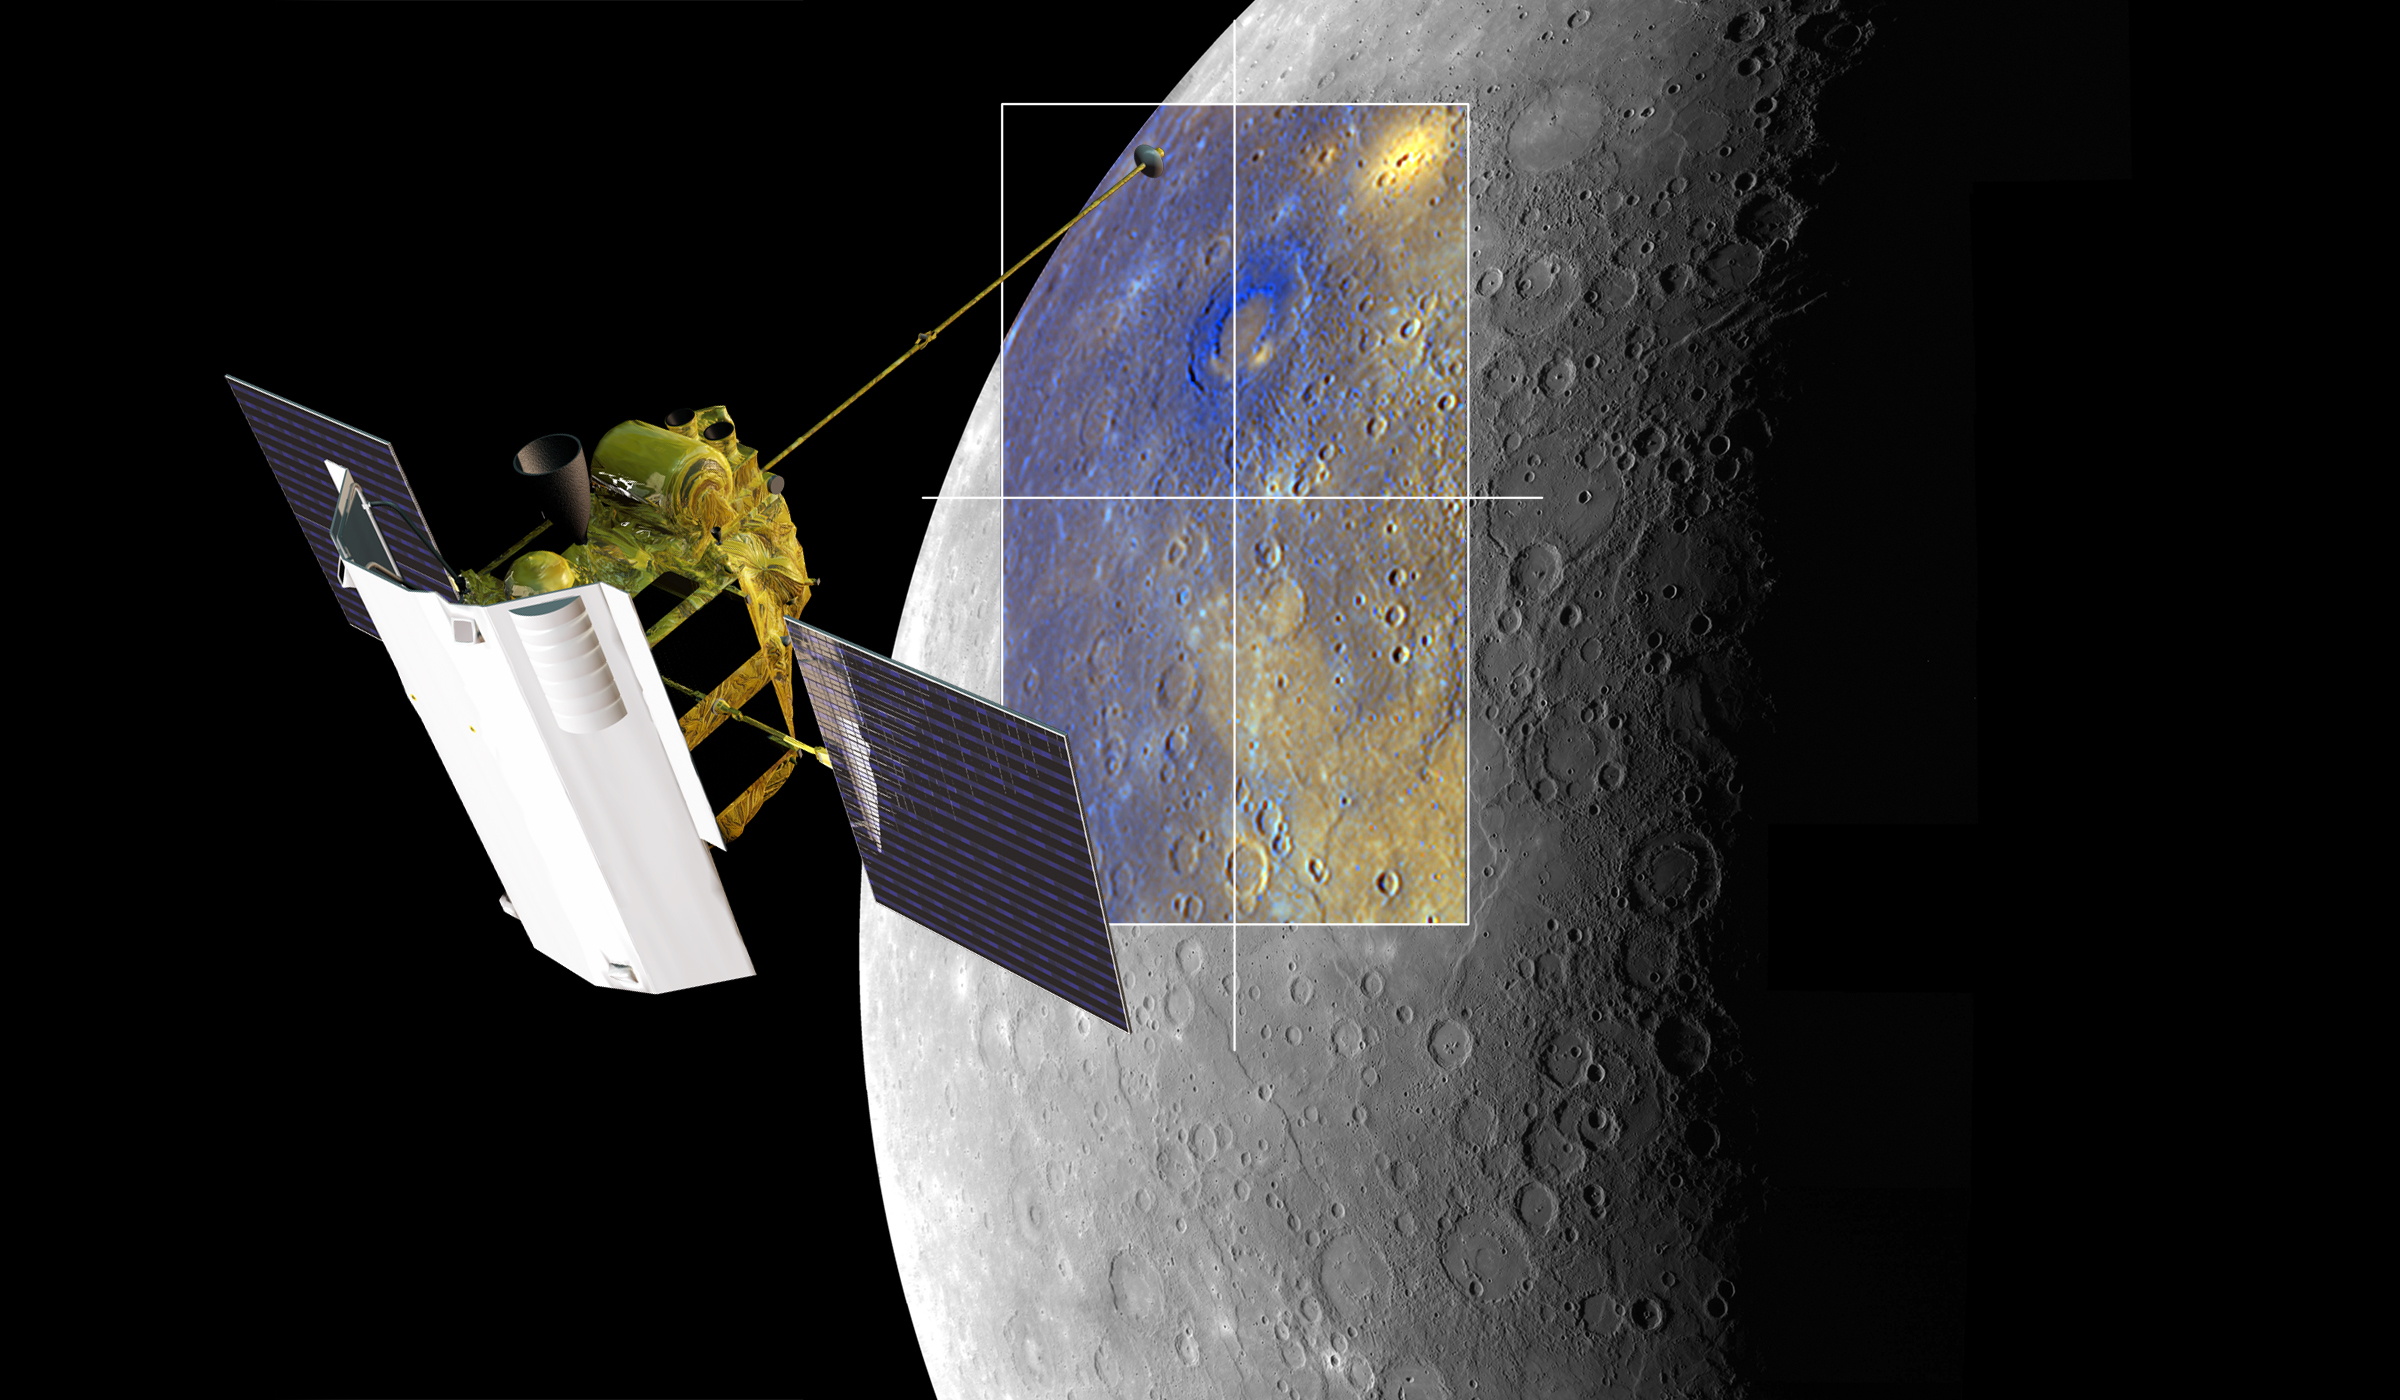

MESSENGER Views Rachmaninoff Basin (Artist’s Concept)

A depiction of the MESSENGER spacecraft is shown viewing the Rachmaninoff basin. Both the monochrome and enhanced color views of Mercury were obtained during MESSENGER’s third Mercury flyby.

For information regarding the use of images, see the MESSENGER image use policy.

Credit: NASA/Johns Hopkins University Applied Physics Laboratory/Carnegie Institution of Washington